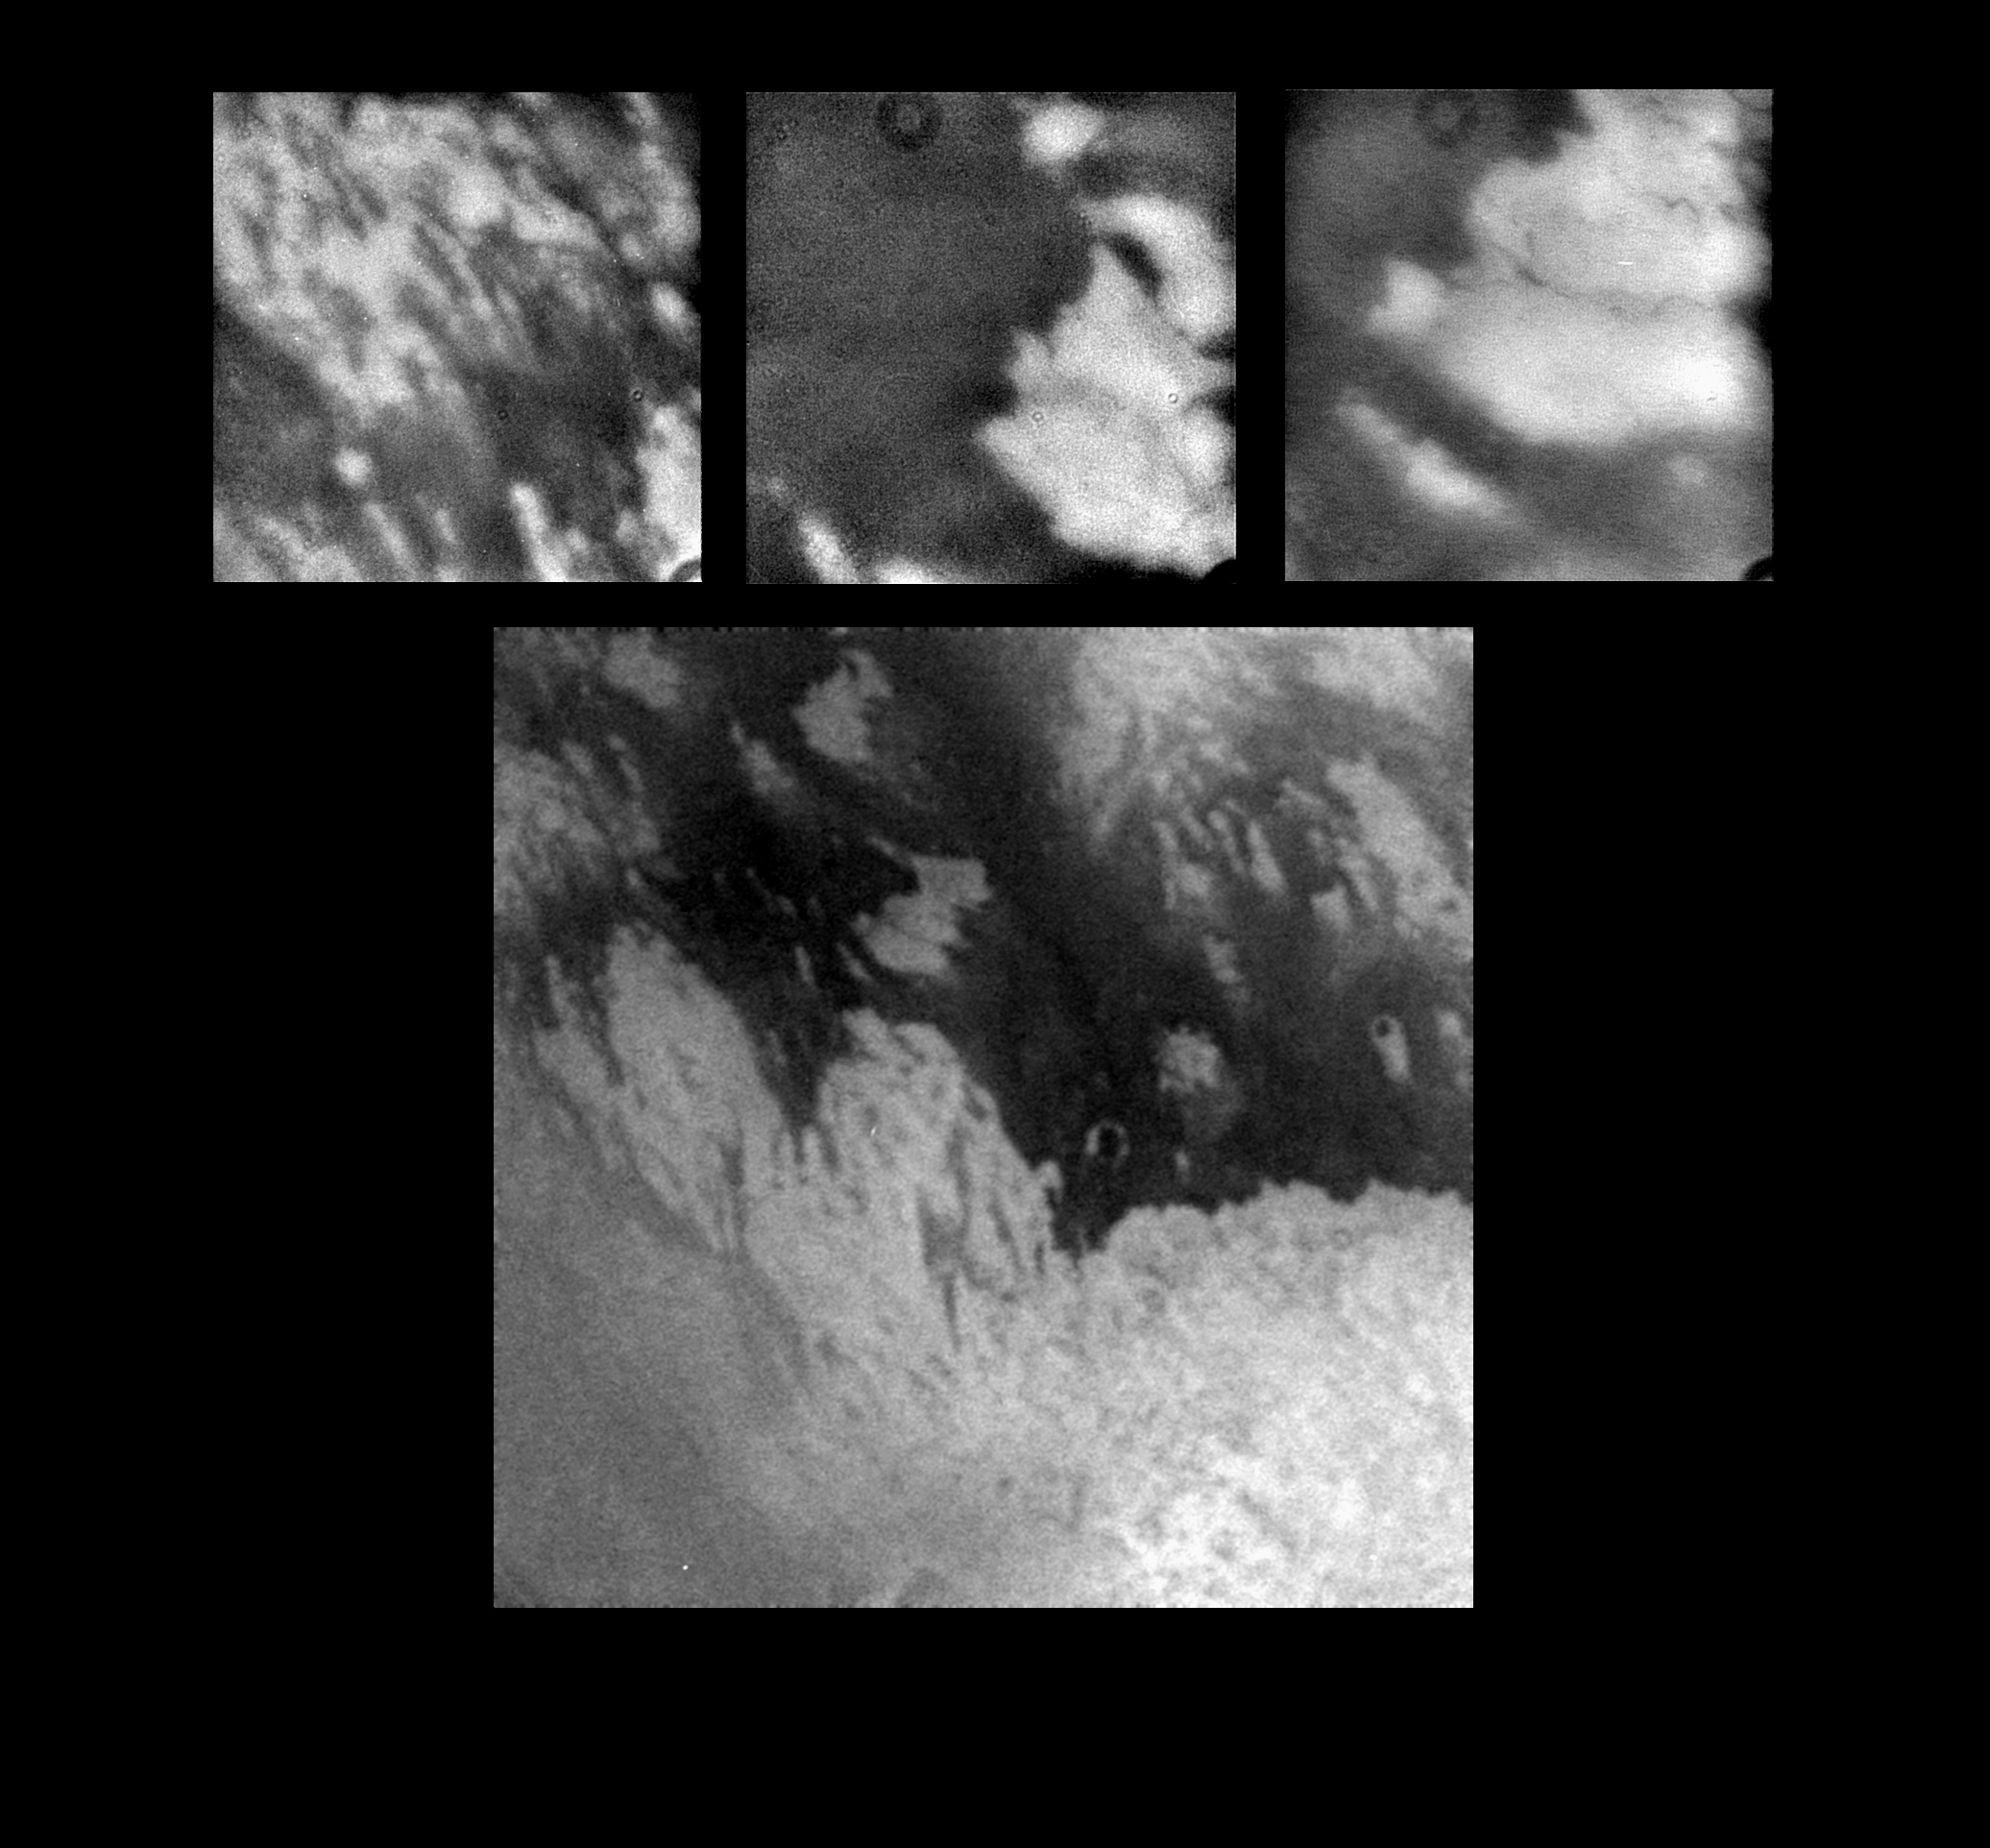

Titan Close-Ups

These images, taken during Cassini’s first close flyby of Titan, show details never before seen on Titan’s mysterious surface.

The large, bottom image shows a complex interplay between dark and bright material on Titan’s surface. This image was taken at a range of about 340,000 kilometers (211,000 miles), and the entire view is approximately 2,000 kilometers (1,200 miles) across. The surface appears to have been shaped by multiple geologic processes. Although a few circular features can be seen, there are no features that can be definitively identified as impact craters. Cassini scientists are studying these and other images acquired during the flyby to understand the nature and origins of the intriguing features.

The three smaller images show details of some of the features seen within the larger scene. The image on the upper right shows a scene approximately 500 kilometers (311 miles) across in which bright and dark bands of material span east to west. The upper middle and upper right images show bright material surrounded by dark material in scenes approximately 300 kilometers (186 miles) across. Very narrow, dark bands can be seen crossing the bright terrain. These features are approximately 2 kilometers (1.2 mile) across and up to a few hundred kilometers long. The dark circular feature that appears at the top of each of the upper images is a camera artifact that was not removed by the preliminary image processing.

The tops of the images point to the northwest. The Sun is illuminating Titan from nearly behind the spacecraft, and there are no shadows or topographic shading visible in these images. All shading is due to surface brightness contrasts. The images were captured by Cassini’s imaging science subsystem through near-infrared filters.

The Cassini-Huygens mission is a cooperative project of NASA, the European Space Agency and the Italian Space Agency. The Jet Propulsion Laboratory, a division of the California Institute of Technology in Pasadena, manages the Cassini-Huygens mission for NASA’s Office of Space Science, Washington, D.C. The Cassini orbiter and its two onboard cameras, were designed, developed and assembled at JPL. The imaging team is based at the Space Science Institute, Boulder, Colo.

Credit: NASA/JPL/Space Science Institute